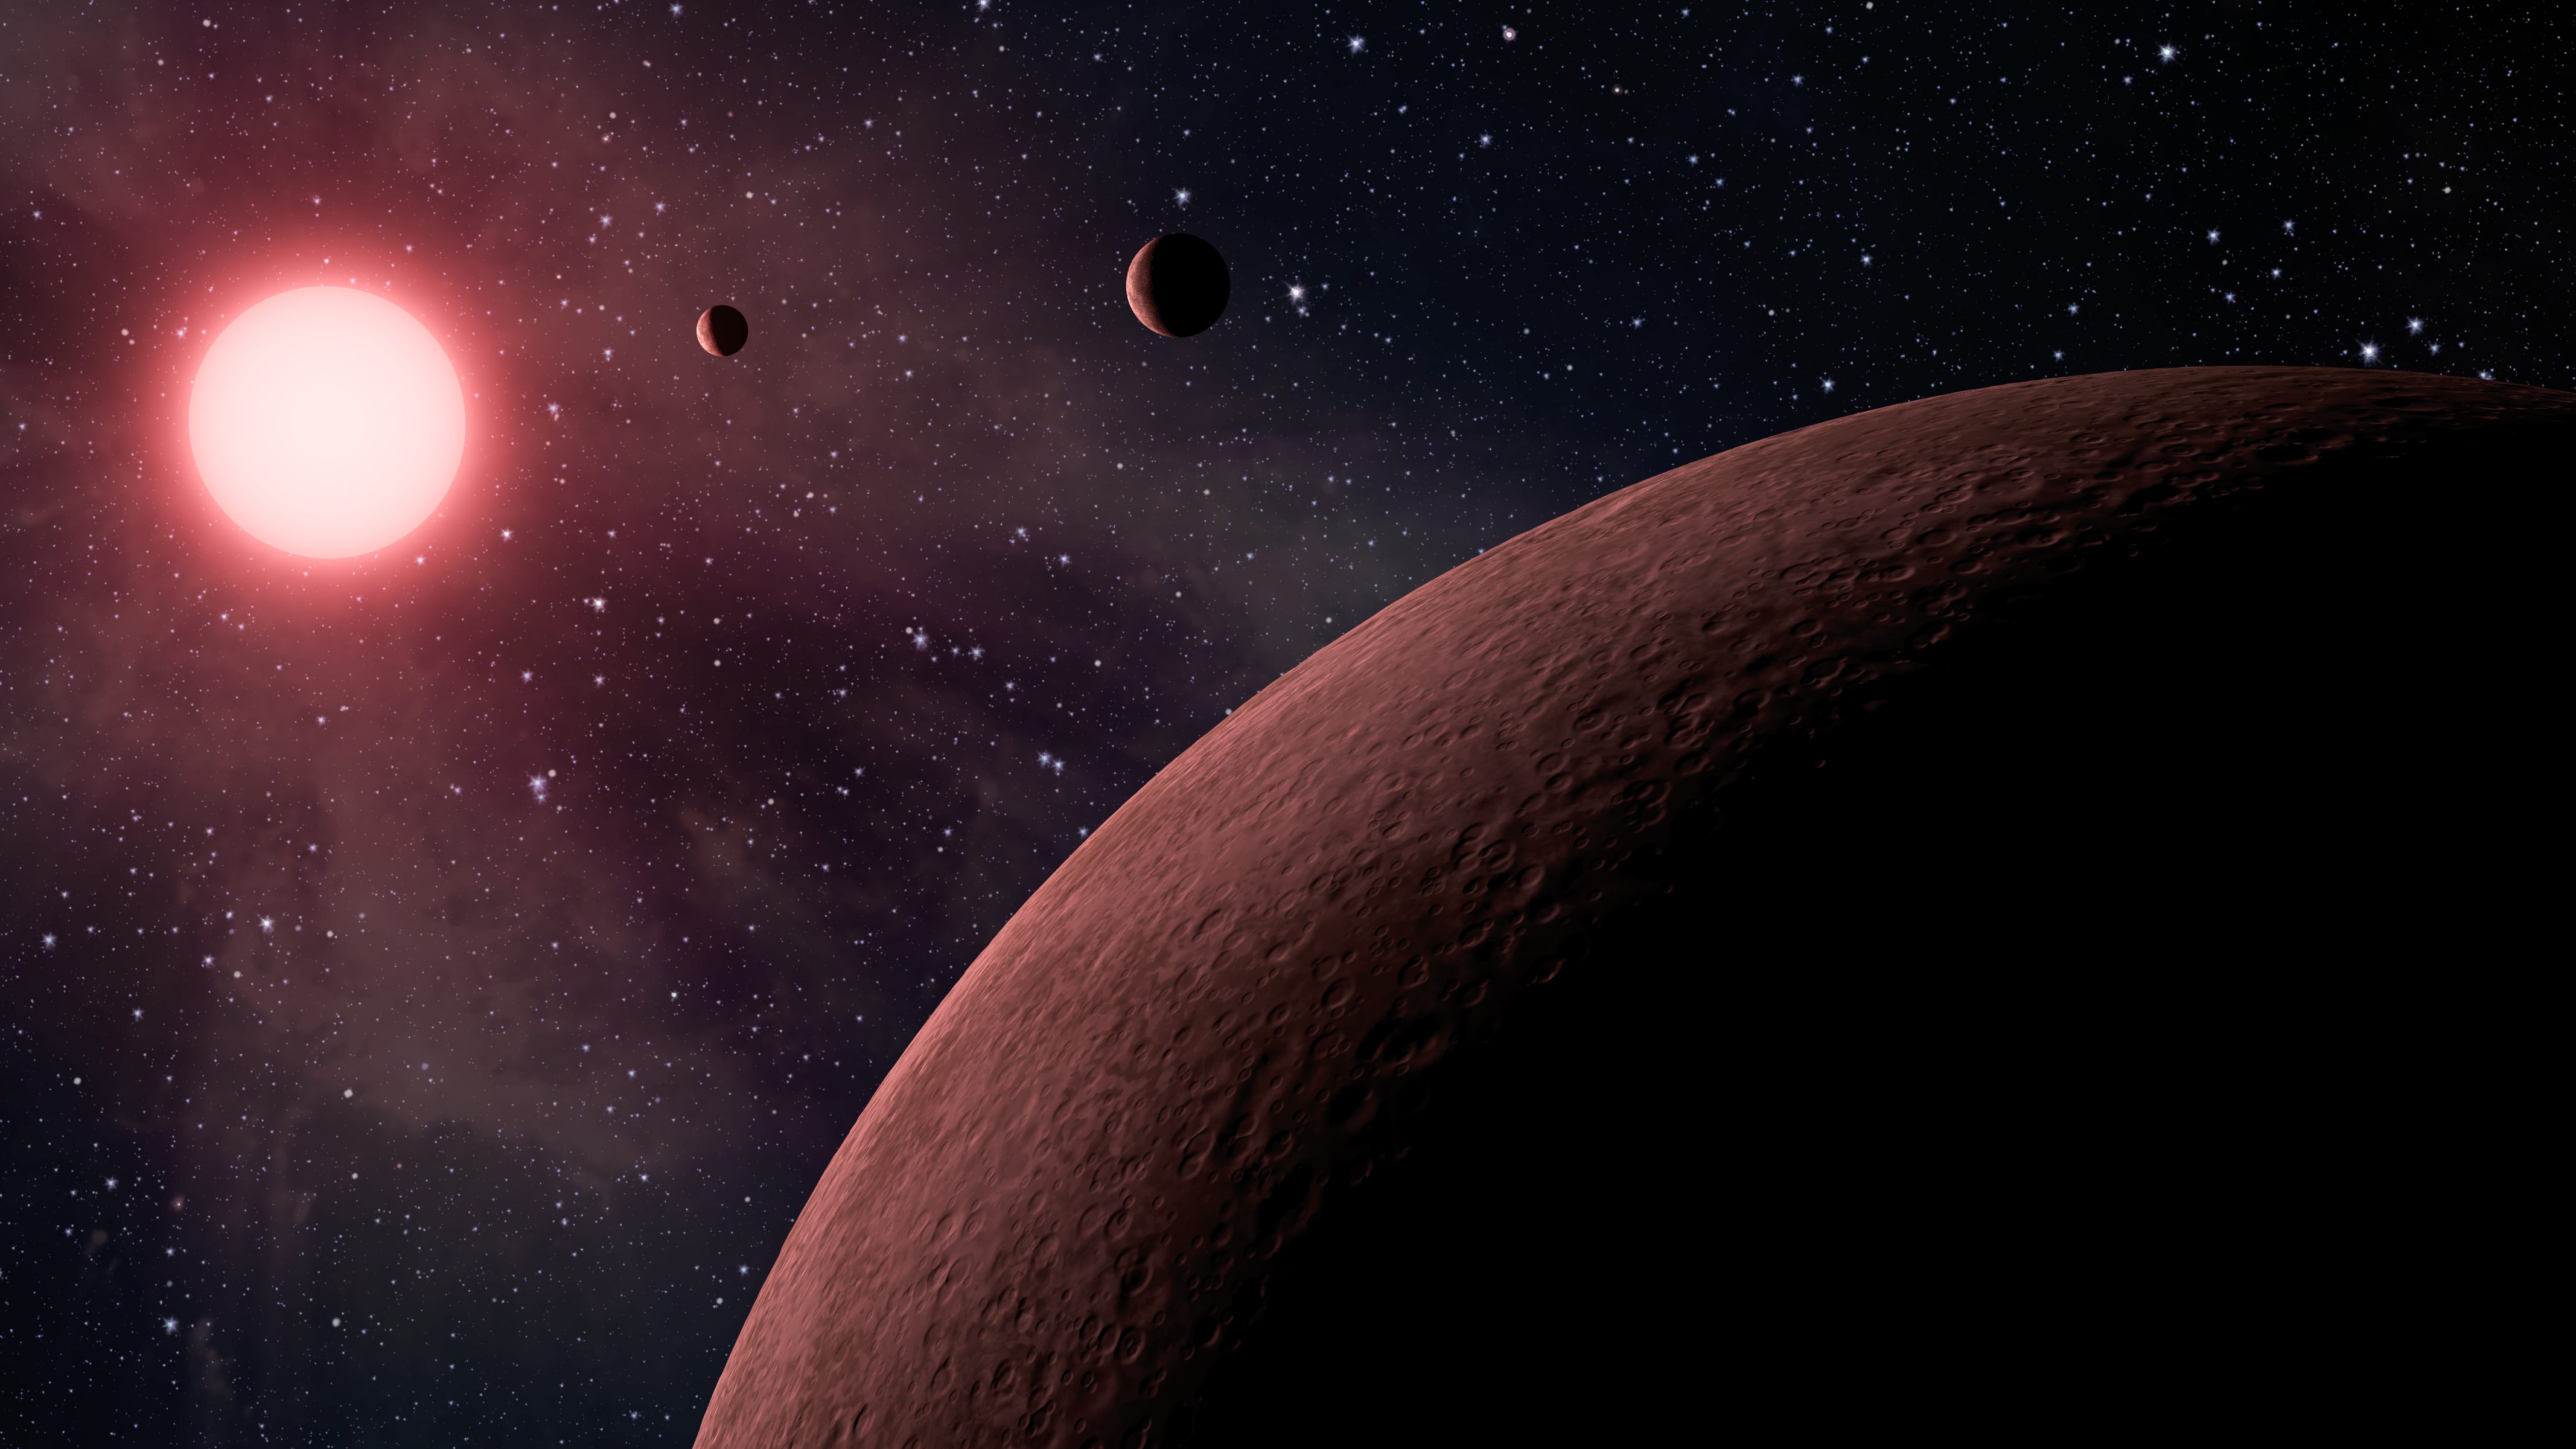

Mini Planetary System (Artist Concept)

This artist’s concept depicts an itsy bitsy planetary system — so compact, in fact, that it’s more like Jupiter and its moons than a star and its planets. Astronomers using data from NASA’s Kepler mission and ground-based telescopes recently confirmed that the system, called KOI-961, hosts the three smallest exoplanets known so far to orbit a star other than our sun. An exoplanet is a planet that resides outside of our solar system.

The star, which is located about 130 light-years away in the Cygnus constellation, is what’s called a red dwarf. It’s one-sixth the size of the sun, or just 70 percent bigger than Jupiter. The star is also cooler than our sun, and gives off more red light than yellow.

The smallest of the three planets, called KOI-961.03, is actually located the farthest from the star, and is pictured in the foreground. This planet is about the same size as Mars, with a radius only 0.57 times that of Earth. The next planet to the upper right is KOI-961.01, which is 0.78 times the radius of Earth. The planet closest to the star is KOI-961.02, with a radius 0.73 times the Earth’s.

All three planets whip around the star in less than two days, with the closest planet taking less than half a day. Their close proximity to the star also means they are scorching hot, with temperatures ranging from 350 to 836 degrees Fahrenheit (176 to 447 degrees Celsius). The star’s habitable zone, or the region where liquid water could exist, is located far beyond the planets.

The ground-based observations contributing to these discoveries were made with the Palomar Observatory, near San Diego, Calif., and the W.M. Keck Observatory atop Mauna Kea in Hawaii.

NASA’s Ames Research Center in Moffett Field, Calif., manages Kepler’s ground system development, mission operations and science data analysis. JPL managed the Kepler mission’s development.

Credit: NASA/JPL-Caltech